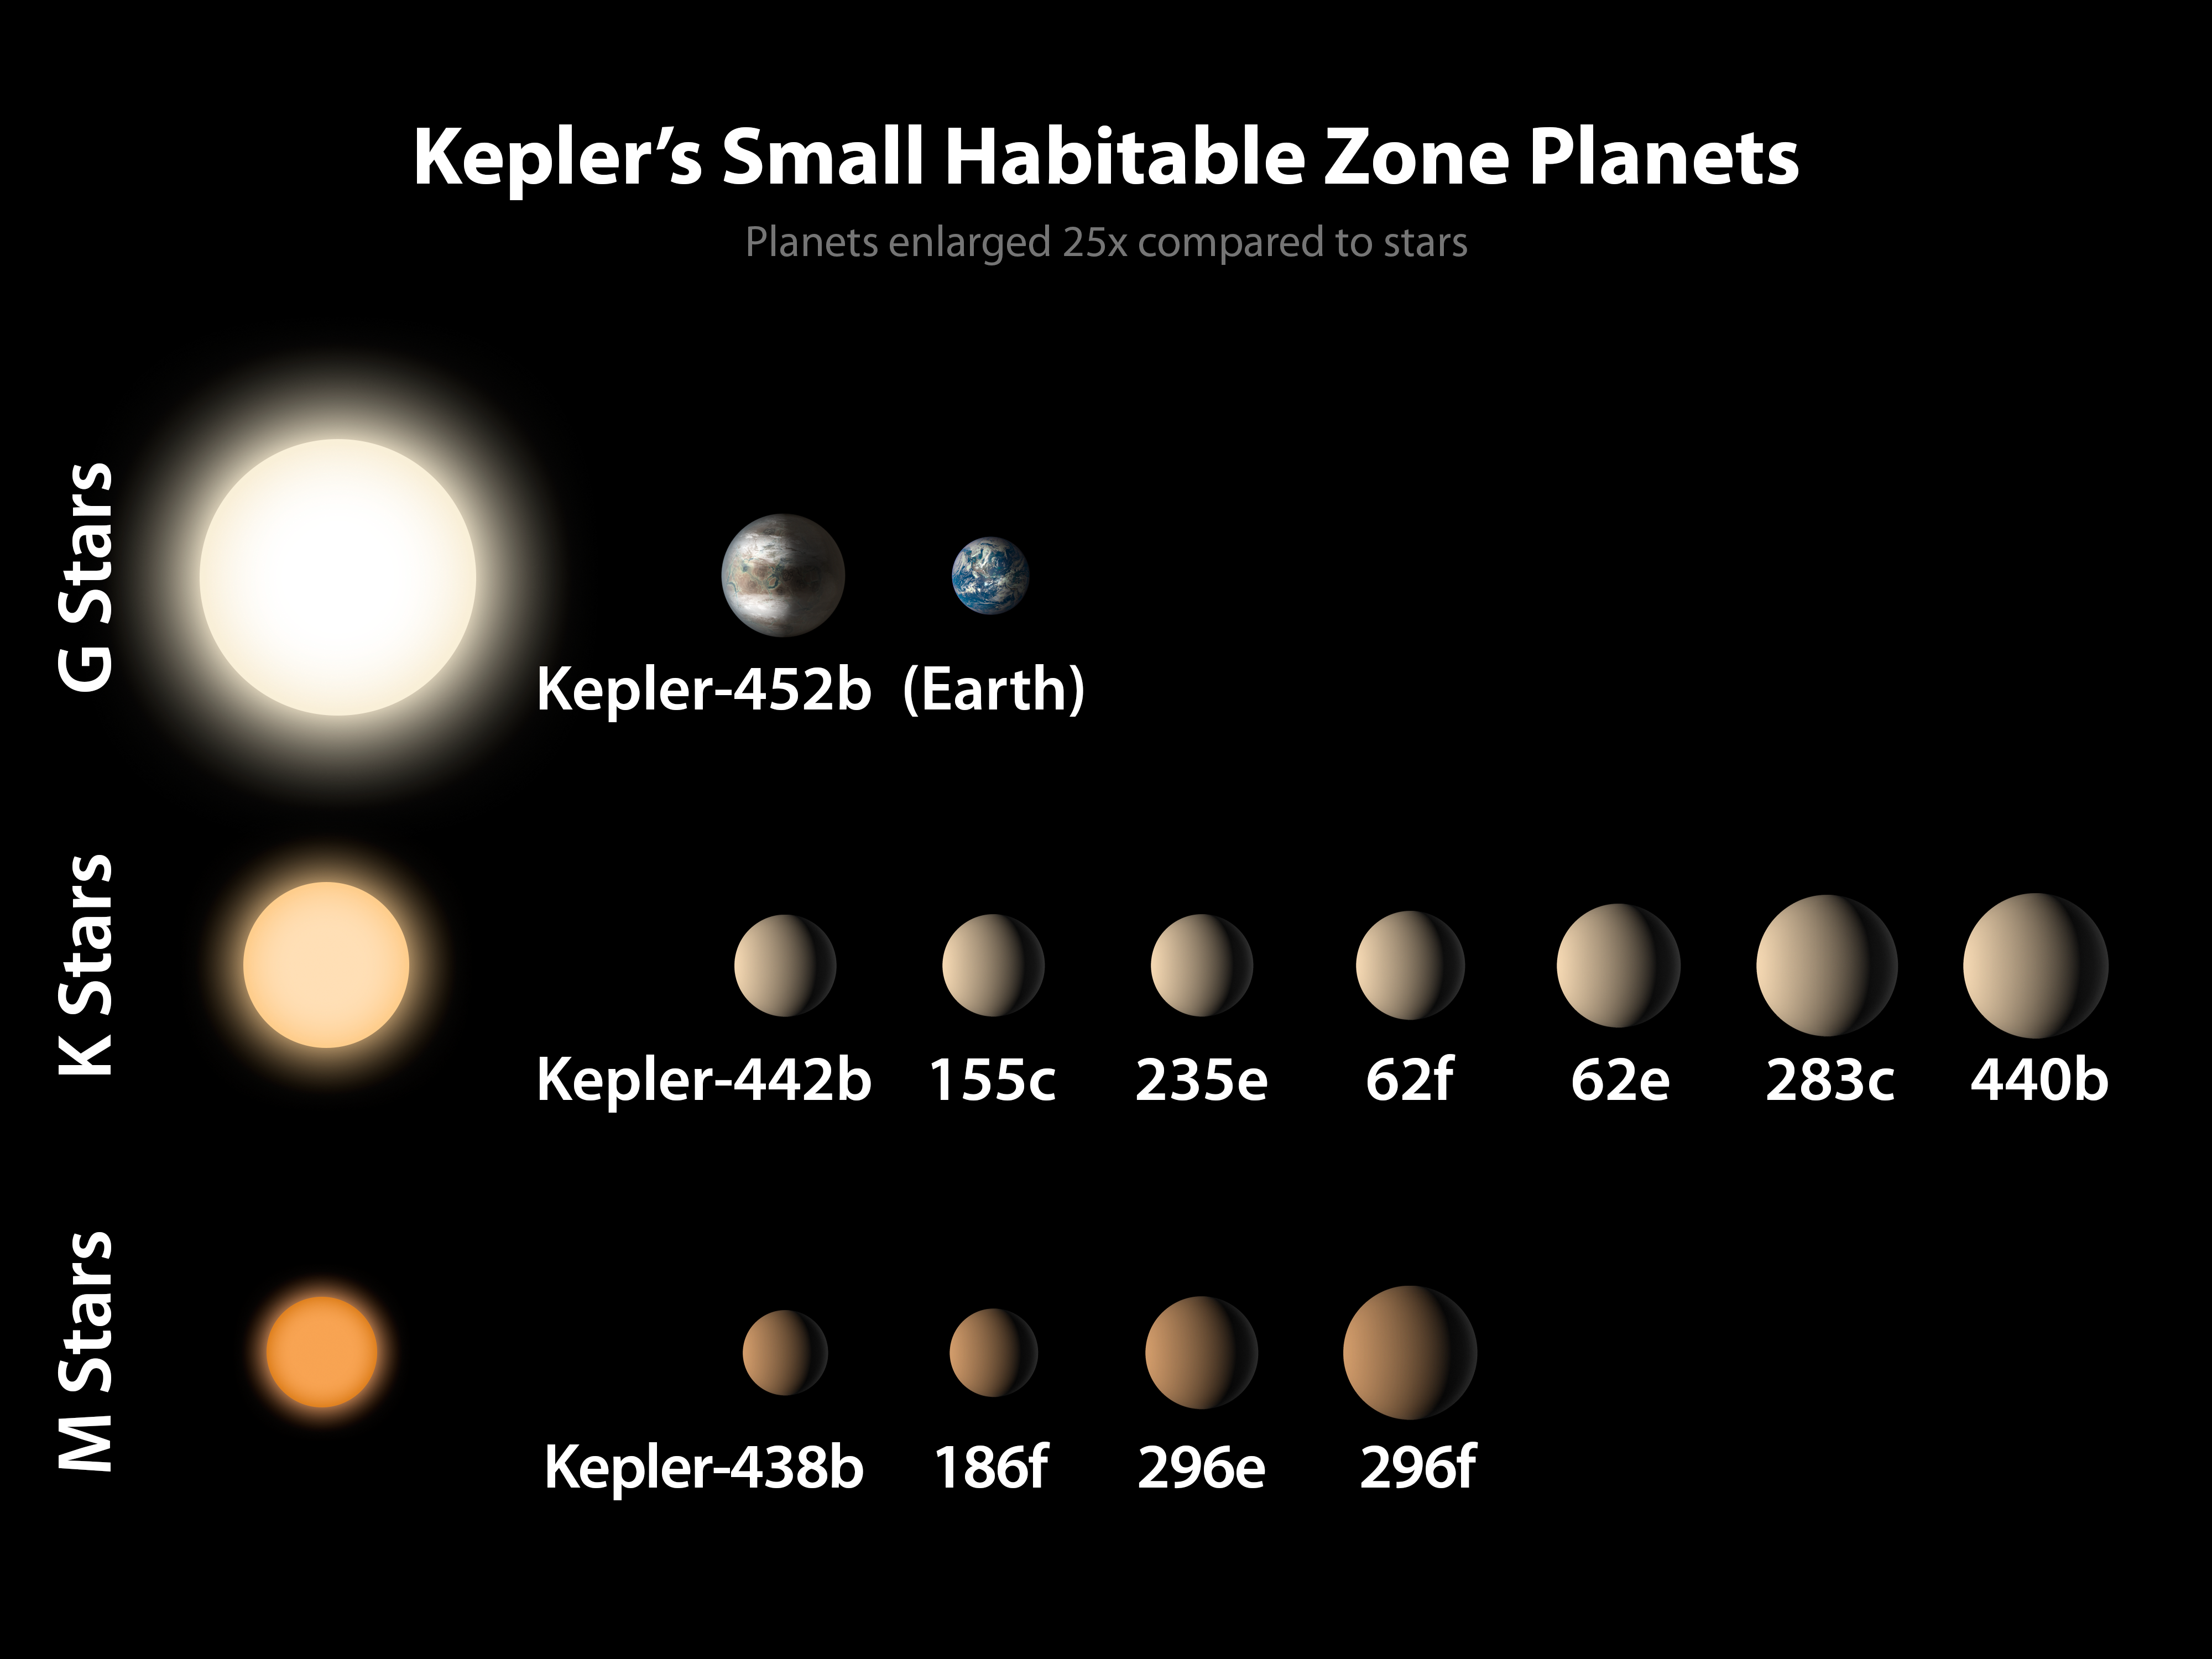

Kepler’s Small Habitable Zone Planets

Of the 1,030 confirmed planets from Kepler, a dozen are less than twice the size of Earth and reside in the habitable zone of their host stars. In this diagram, the sizes of the exoplanets are represented by the size of each sphere. These are arranged by size from left to right, and by the type of star they orbit, from the M stars that are significantly cooler and smaller than the sun, to the K stars that are somewhat cooler and smaller than the sun, to the G stars that include the sun. The sizes of the planets are enlarged by 25 times compared to the stars. The Earth is shown for reference.

NASA Ames manages Kepler’s ground system development, mission operations and science data analysis. NASA’s Jet Propulsion Laboratory in Pasadena, Calif., managed Kepler mission development. Ball Aerospace & Technologies Corp. in Boulder, Colo., developed the Kepler flight system and supports mission operations with JPL at the Laboratory for Atmospheric and Space Physics at the University of Colorado in Boulder. The Space Telescope Science Institute in Baltimore archives, hosts and distributes the Kepler science data. Kepler is NASA’s 10th Discovery Mission and is funded by NASA’s Science Mission Directorate at the agency’s headquarters in Washington.

Credit: NASA/Ames/JPL-Caltech